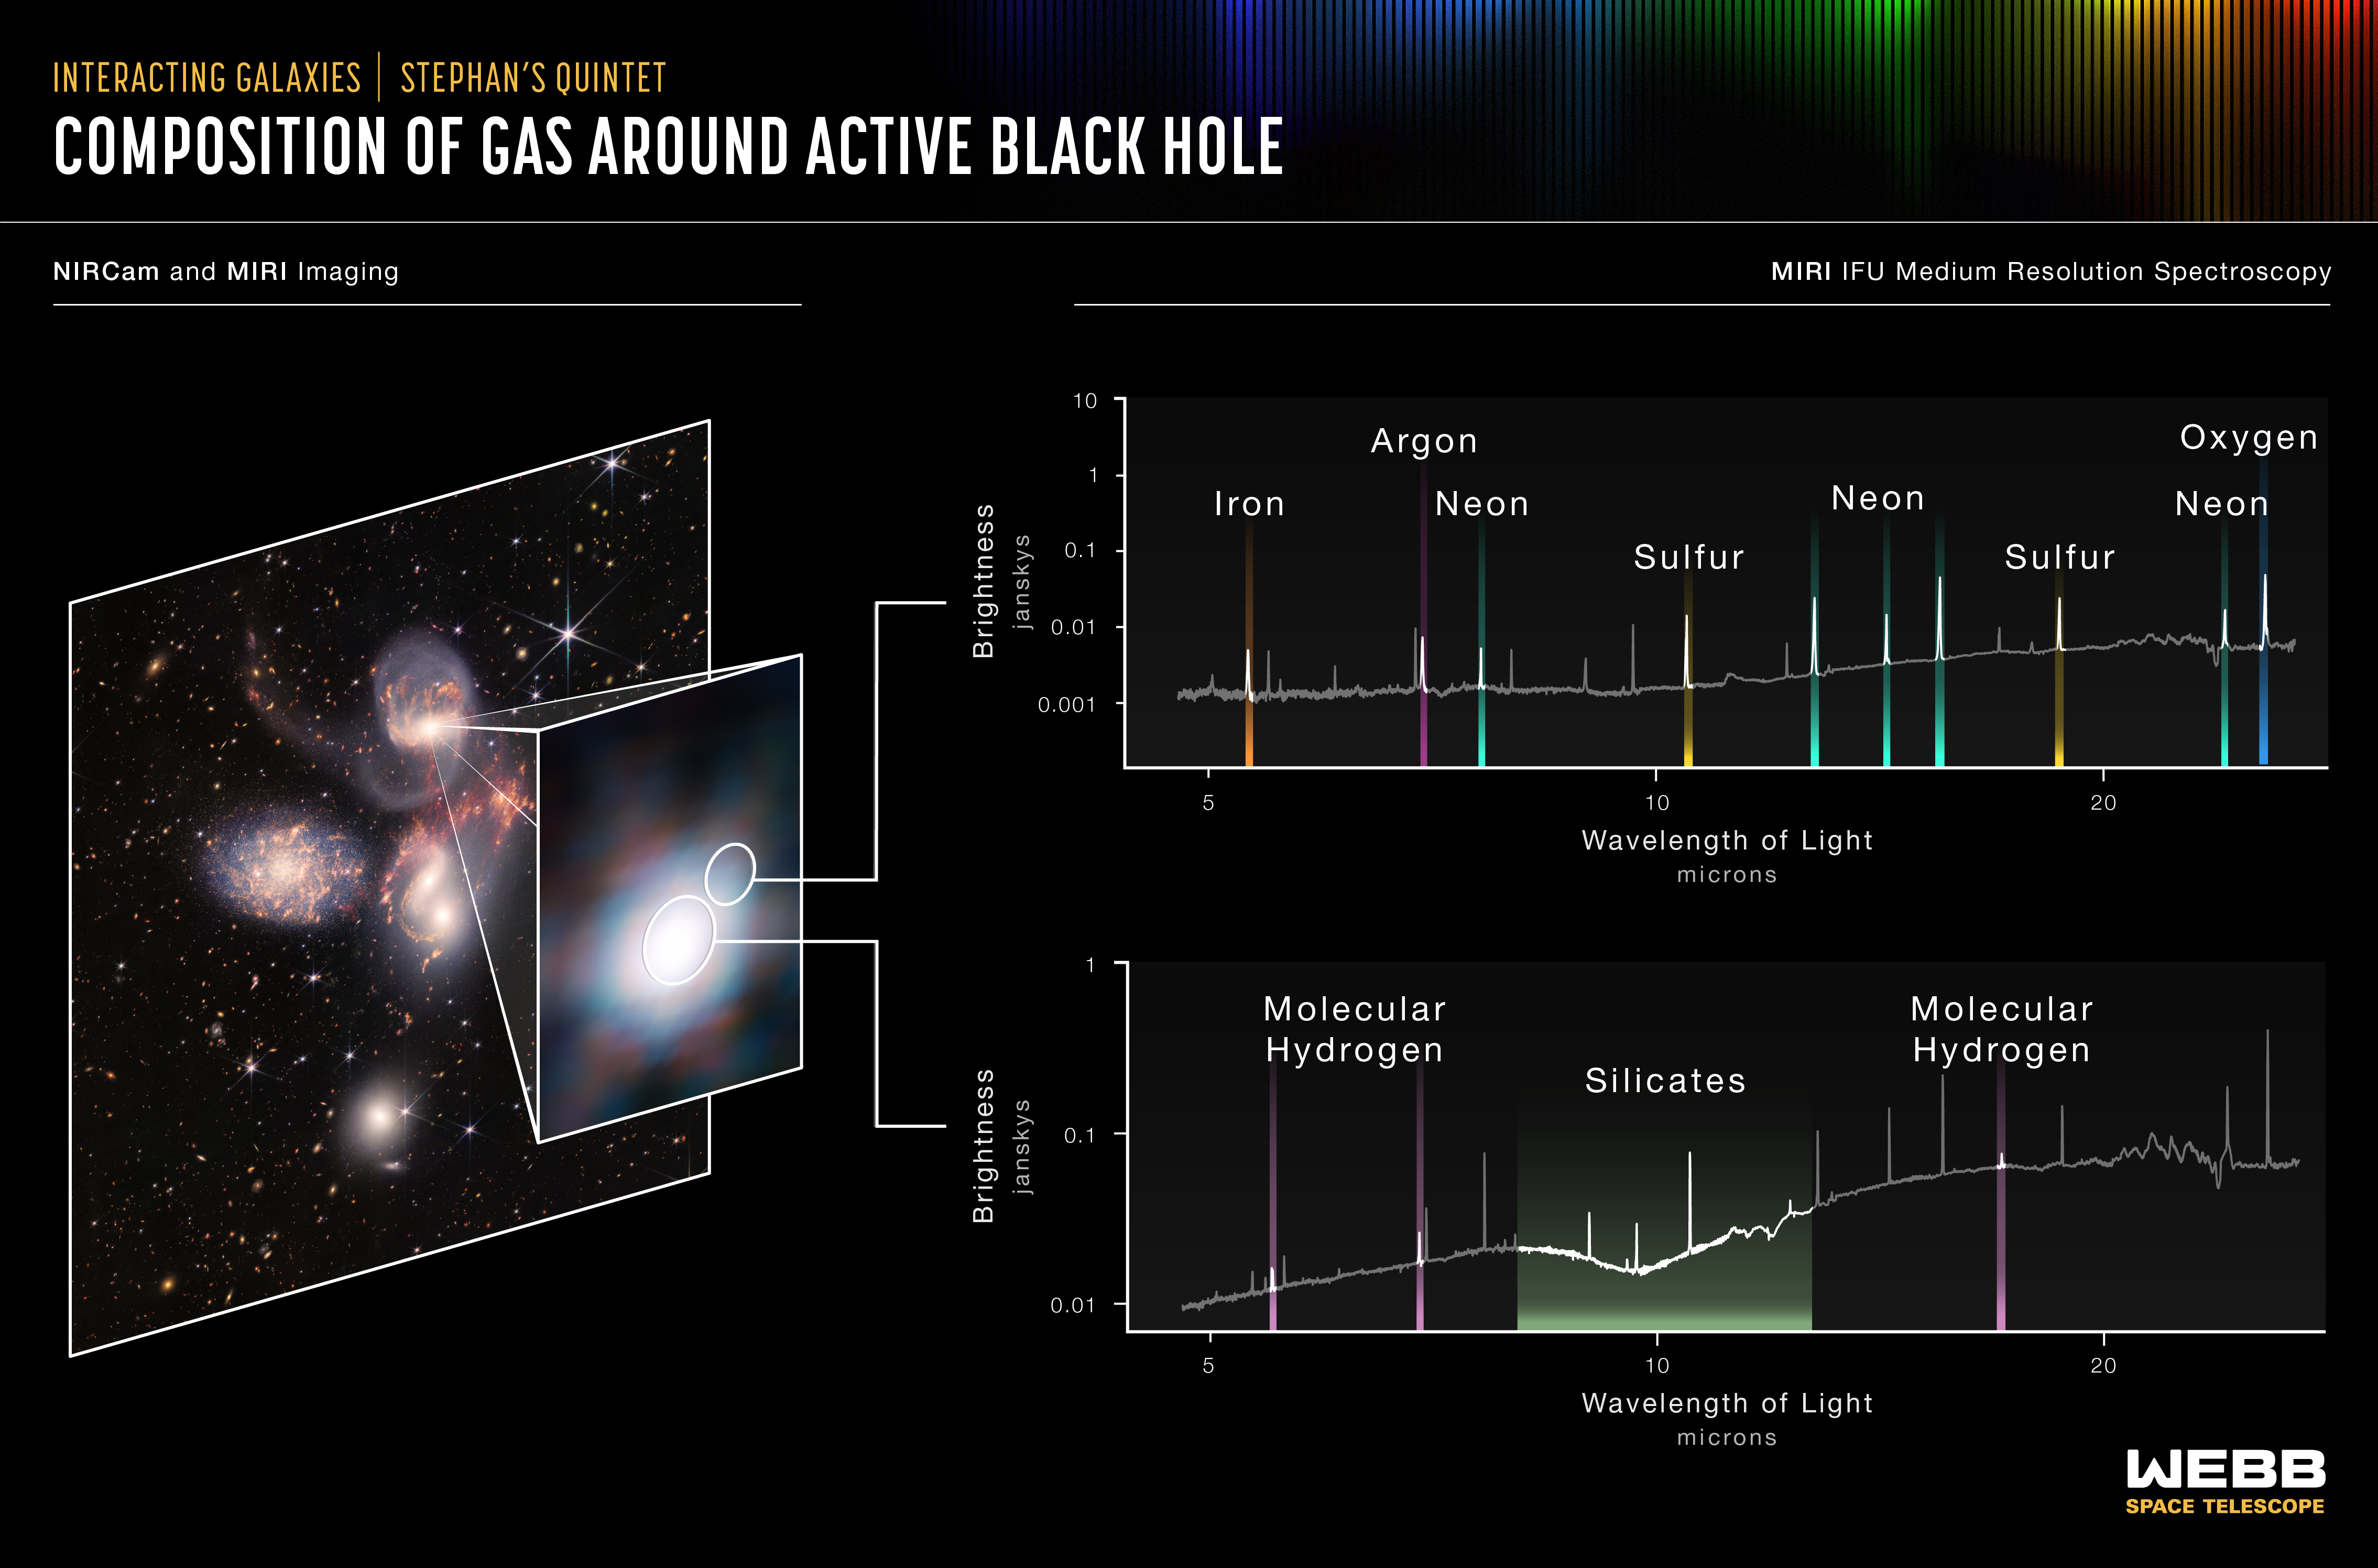

Stephan’s Quintet (MIRI Spectra)

Stephan’s Quintet is a visual grouping of five galaxies located in the constellation Pegasus. Together, they are also known as the Hickson Compact Group 92 (HCG 92). Although called a “quintet,” only four of the galaxies are truly close together and caught up in a cosmic dance. The fifth and leftmost galaxy, called NGC 7320, is well in the foreground compared with the other four.

Tight groups like this may have been more common in the early universe when their superheated, infalling material may have fueled very energetic black holes called quasars. Even today, the topmost galaxy in the group – NGC 7319 – harbors an active galactic nucleus, a supermassive black hole 24 million times the mass of the Sun. It is actively pulling in material and puts out light energy equivalent to 40 billion Suns.

Scientists using NASA’s James Webb Space Telescope studied the active galactic nucleus in great detail with the Medium-Resolution Spectrometer (MRS) that is part of the Mid-Infrared Instrument (MIRI). The spectrometer features integral field units (IFUs) – a combination of a camera and spectrograph. These IFUs provided the Webb team with a “data cube,” or collection of images of the galactic core’s spectral features.

Using IFUs, scientists can measure spatial structures, determine the velocity of those structures, and get a full range of spectral data. Much like medical magnetic resonance imaging (MRI), the IFUs allow scientists to “slice and dice” the information into many images for detailed study.

MIRI’s MRS pierced through the shroud of dust near the active galactic nucleus to measure the bright emission from nearby hot gas that is being ionized by powerful winds and radiation from the black hole. The instrument saw the gas near the supermassive black hole at a level of detail never seen before, and it was able to determine its composition.

When a supermassive black hole feeds, some of the infalling material becomes very hot and is pushed away from the black hole in the form of winds and jets. MIRI probed many different regions, including the black hole’s outflowing wind – indicated by the smaller circle – and the area immediately around the black hole itself – indicated by the larger circle. It showed that the black hole is enshrouded in silicate dust similar to beach sand, but with much smaller grains.

The top spectrum, from the black hole’s outflow, shows a region filled with hot, ionized gases, including iron, argon, neon, sulfur and oxygen as denoted by the peaks at given wavelengths. The presence of multiple emission lines from the same element with different degrees of ionization is valuable for understanding the properties and origins of the outflow.

The bottom spectrum reveals that the supermassive black hole has a reservoir of colder, denser gas with large quantities of molecular hydrogen and silicate dust that absorb the light from the central regions of the galaxy.

MIRI was contributed by ESA and NASA, with the instrument designed and built by a consortium of nationally funded European Institutes (The MIRI European Consortium) in partnership with JPL and the University of Arizona.

Credit: Image: NASA, ESA, CSA, STScI